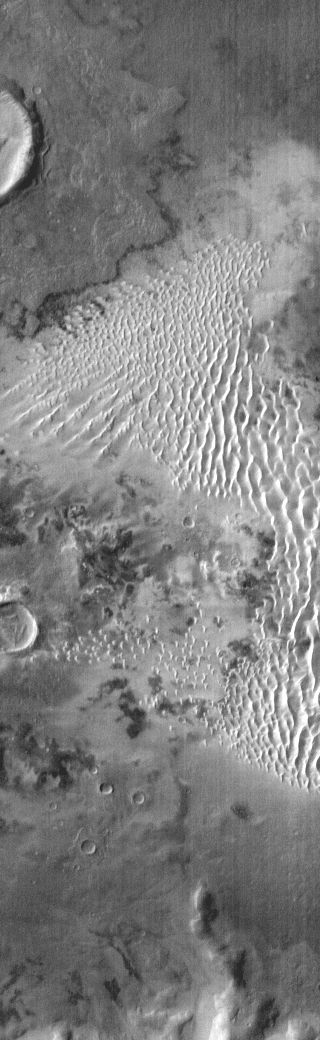

Kaiser Dunes in IR

This daytime IR image shows part of the dune field on the floor of Kaiser Crater. The dune sand is warmer than the surrounding materials, so it appears bright in the IR image.

Credit: NASA/JPL-Caltech/ASU